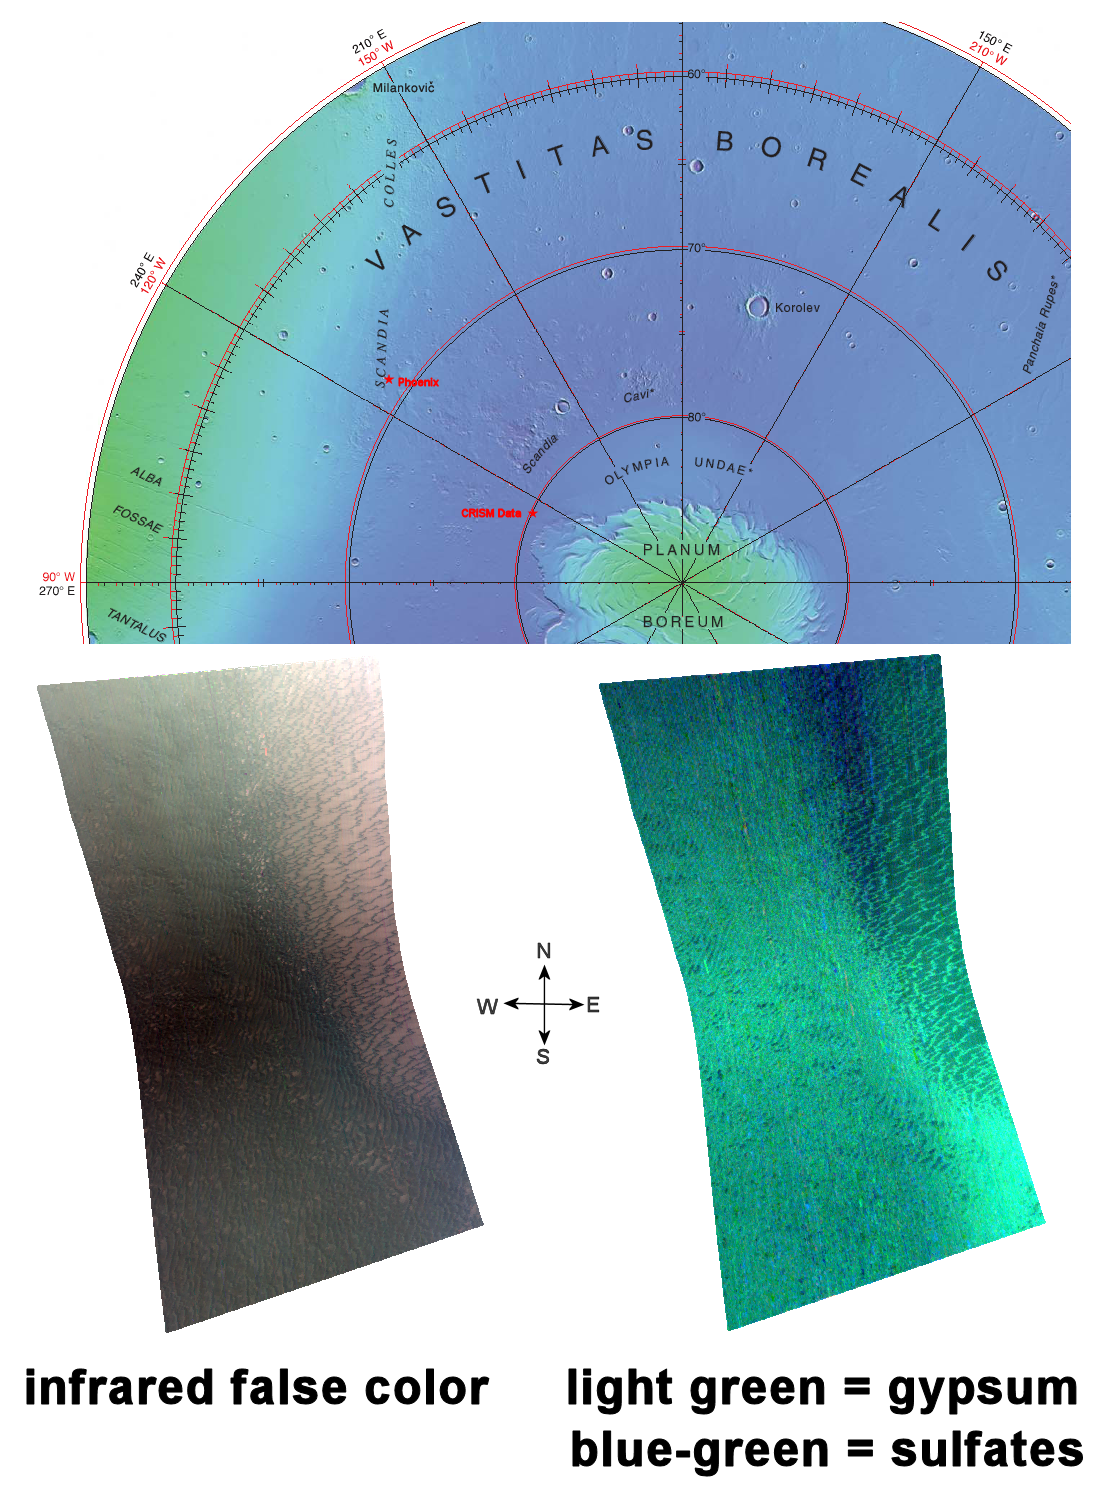

Gypsum Dunes North of Phoenix Landing Site

This image of sulfate deposits, including gypsum, in the Olympia Undae region of Mars was taken by the Compact Reconnaissance Imaging Spectrometer for Mars (CRISM) at 0026 UTC on November 18, 2006 (7:26 p.m. EDT on November 17, 2006) near 80 degrees north latitude, 245 degrees east longitude. CRISM’s image was taken in 544 colors covering 0.36-3.92 micrometers, and shows features as small as 20 meters (66 feet) across.

Named for a classic albedo feature, Olympia Undae is a large dune field that stretches some 1,100 kilometers (684 miles) across the northern polar regions of Mars, just south of the ice cap.

In 2005 CRISM’s sibling instrument, OMEGA, on board Mars Express, captured data revealing that Olympia Undae’s dunes hold sulfate minerals including gypsum. With more than five times the spatial resolution of OMEGA, CRISM has captured greater detail of this region.

The top image reveals the location of CRISM data on a Mars Orbiter Laser Altimeter (MOLA) map. The area from which CRISM data were gathered is roughly 12 degrees north and 11 degrees east of the region where Phoenix recently landed.

The lower left image is an infrared, false-color image that reveals dark colored dunes overlying a lighter, rust-colored substrate. CRISM spectral data (lower right image) shows the region is inundated with sulfates. It also reveals that the darker dune material holds a higher concentration of the water-bearing calcium sulfate mineral gypsum. A full resolution targeted CRISM image taken just five degrees west of the image above, revealed greater gypsum concentrations along the dunes’ crests (Gypsum at Olympia Undae).

On Earth, gypsum is the most common sulfate mineral and is widely found in sedimentary rocks. It’s frequently associated with evaporite salts and is often found as a thick layer beneath halite or rock salt. Although most often associated with evaporites, gypsum can also occur in layers with limestone and shale. Most people are familiar with gypsum in the form of plaster of Paris.

CRISM is one of six science instruments on NASA’s Mars Reconnaissance Orbiter. Led by The Johns Hopkins University Applied Physics Laboratory, Laurel, Md., the CRISM team includes expertise from universities, government agencies and small businesses in the United States and abroad. NASA’s Jet Propulsion Laboratory, a division of the California Institute of Technology in Pasadena, manages the Mars Reconnaissance Orbiter and the Mars Science Laboratory for NASA’s Science Mission Directorate, Washington. Lockheed Martin Space Systems, Denver, built the orbiter.

Credit: NASA/JPL/JHUAPL/ASU/USGS